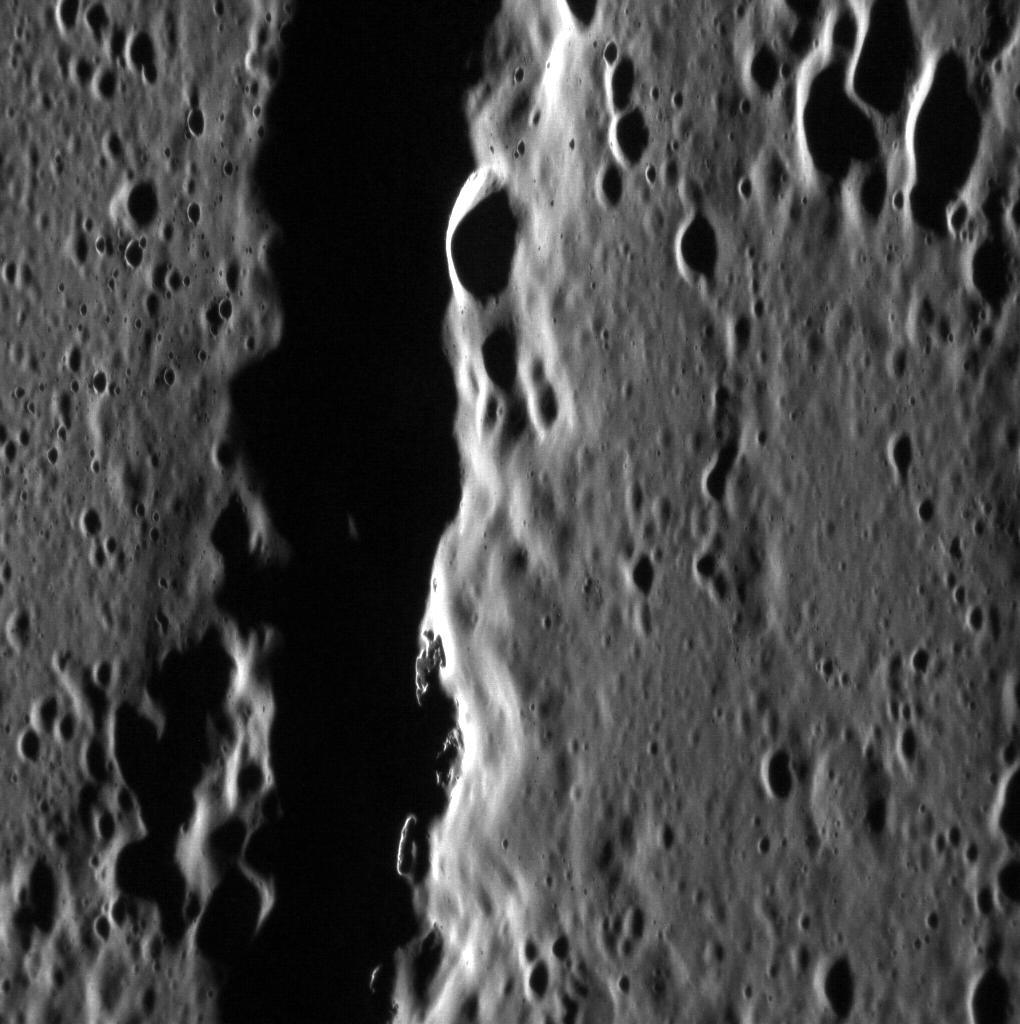

Hollowed Hills

Hollows are now known to be a relatively common feature on Mercury, dotting crater floors, walls, and peaks. The sharp walls and well-defined features of the hollows in today’s featured image stand out against the muted background terrain, indicating they are substantially younger than their surroundings. Could they still be forming today?

This image was acquired as a high-resolution targeted observation. Targeted observations are images of a small area on Mercury’s surface at resolutions much higher than the 200-meter/pixel morphology base map. It is not possible to cover all of Mercury’s surface at this high resolution, but typically several areas of high scientific interest are imaged in this mode each week.

Date acquired: August 26, 2012
Image Mission Elapsed Time (MET): 254512139
Image ID: 2465342
Instrument: Narrow Angle Camera (NAC) of the Mercury Dual Imaging System (MDIS)
Center Latitude: 34.53°
Center Longitude: 282.3° E
Resolution: 29 meters/pixel
Scale: This scene is approximately 52 km (32 mi.) across
Incidence Angle: 80.3°
Emission Angle: 56.0°
Phase Angle: 136.3°

The MESSENGER spacecraft is the first ever to orbit the planet Mercury, and the spacecraft’s seven scientific instruments and radio science investigation are unraveling the history and evolution of the Solar System’s innermost planet. Visit the Why Mercury? section of this website to learn more about the key science questions that the MESSENGER mission is addressing. During the one-year primary mission, MDIS acquired 88,746 images and extensive other data sets. MESSENGER is now in a year-long extended mission, during which plans call for the acquisition of more than 80,000 additional images to support MESSENGER’s science goals.

These images are from MESSENGER, a NASA Discovery mission to conduct the first orbital study of the innermost planet, Mercury. For information regarding the use of images, see the MESSENGER image use policy.

Credit: NASA/Johns Hopkins University Applied Physics Laboratory/Carnegie Institution of Washington